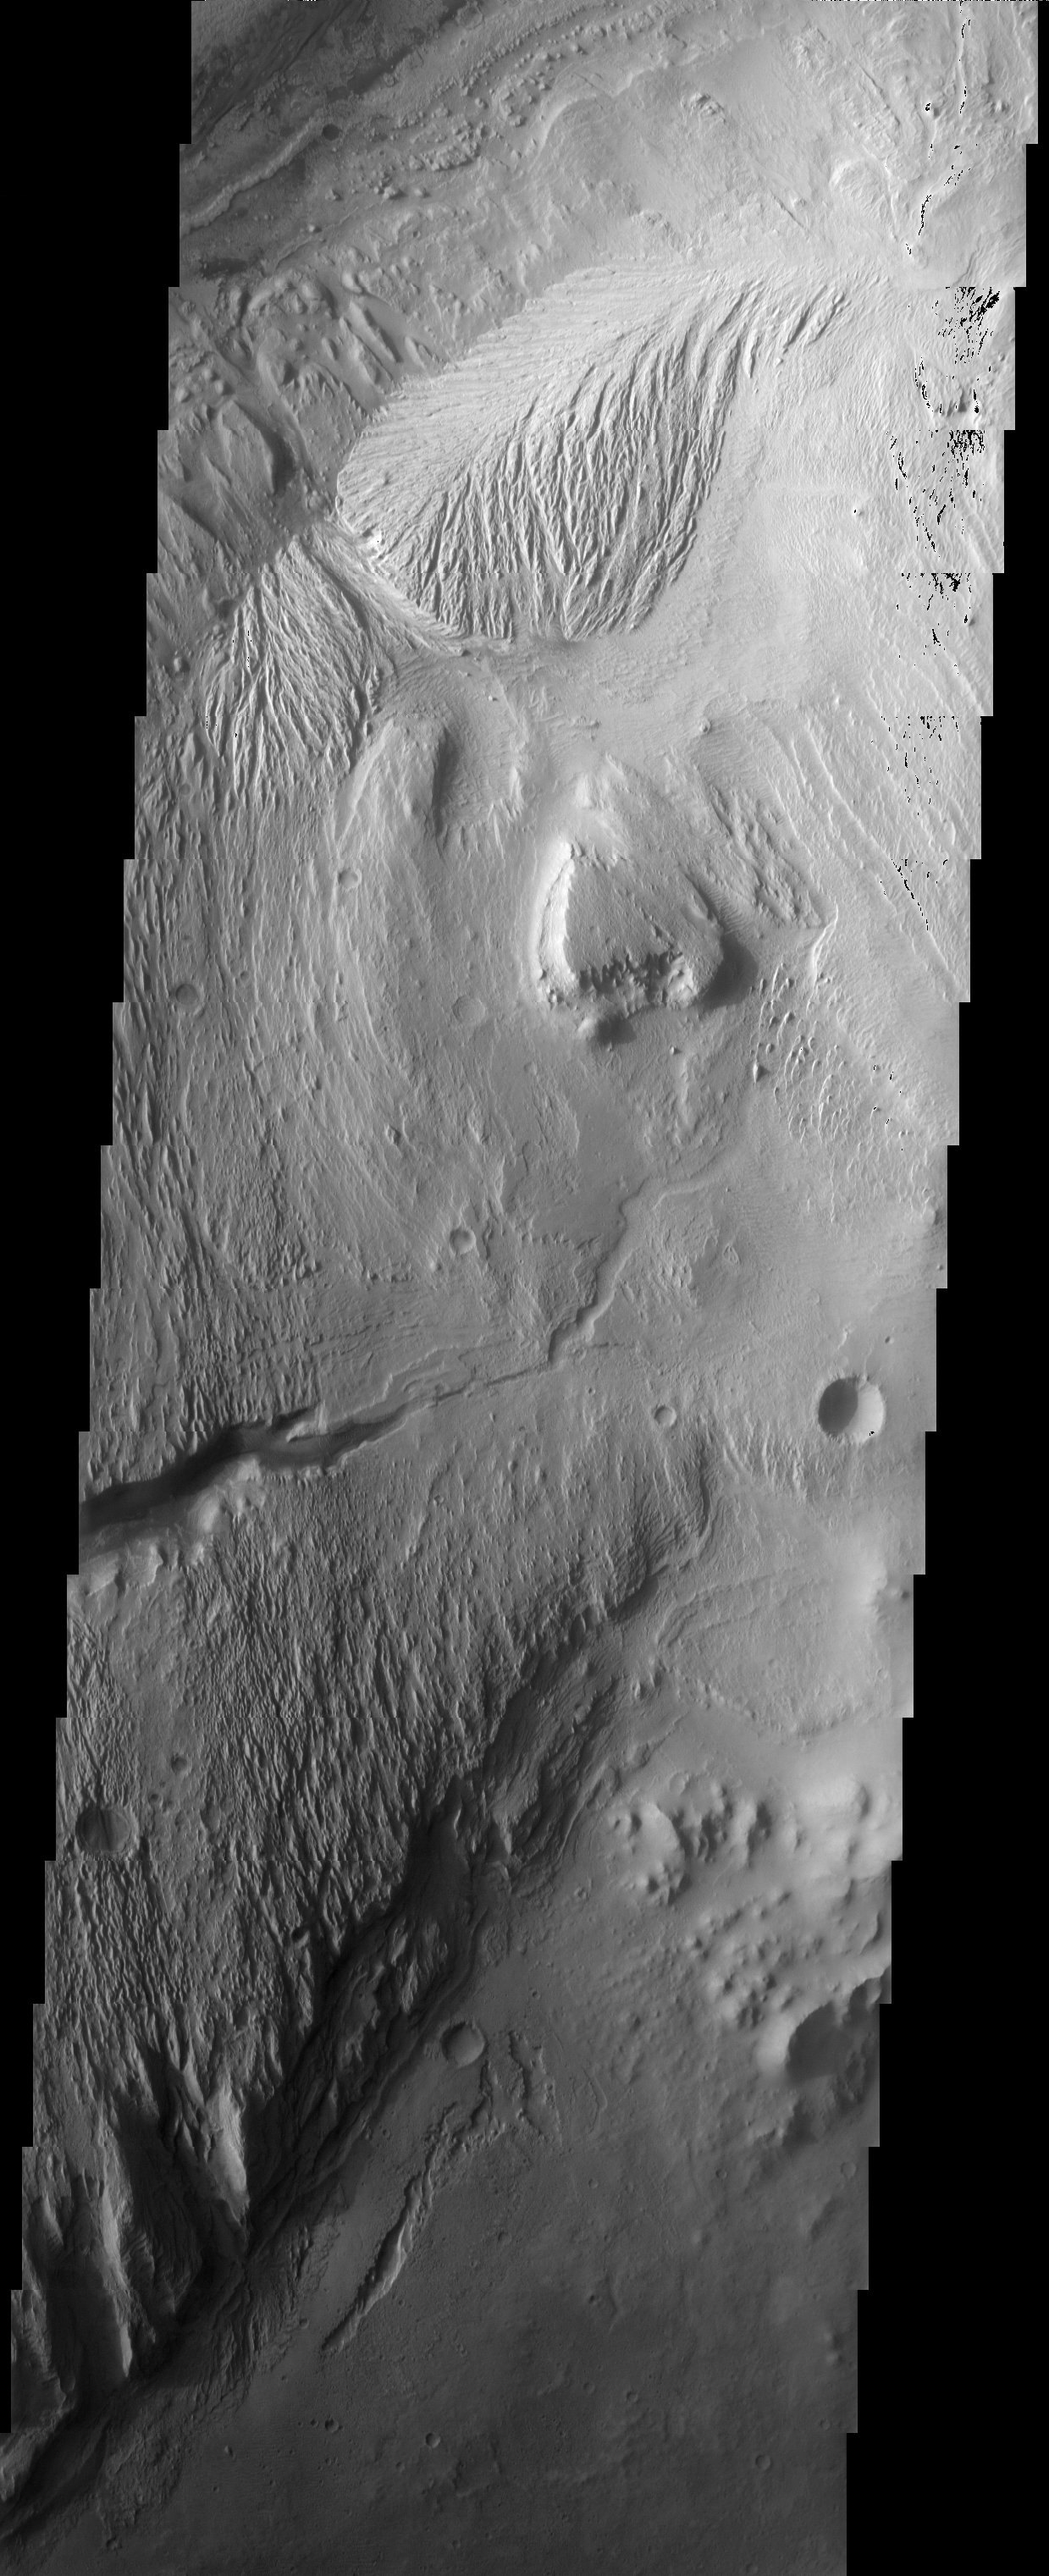

Gale Crater Mound

The eroded, layered deposit in Gale Crater is a mound of material rising 3 km above the crater floor. It has been sculpted by wind and possibly water to produce the dramatic landforms seen today. The origin of the sedimentary material that composes the mound remains a contested issue: was it produced from sedimentation in an ancient crater lake or by airfall onto dry land?

Note: this THEMIS visual image has not been radiometrically nor geometrically calibrated for this preliminary release. An empirical correction has been performed to remove instrumental effects. A linear shift has been applied in the cross-track and down-track direction to approximate spacecraft and planetary motion. Fully calibrated and geometrically projected images will be released through the Planetary Data System in accordance with Project policies at a later time.

NASA’s Jet Propulsion Laboratory manages the 2001 Mars Odyssey mission for NASA’s Office of Space Science, Washington, D.C. The Thermal Emission Imaging System (THEMIS) was developed by Arizona State University, Tempe, in collaboration with Raytheon Santa Barbara Remote Sensing. The THEMIS investigation is led by Dr. Philip Christensen at Arizona State University. Lockheed Martin Astronautics, Denver, is the prime contractor for the Odyssey project, and developed and built the orbiter. Mission operations are conducted jointly from Lockheed Martin and from JPL, a division of the California Institute of Technology in Pasadena.

Image information: VIS instrument. Latitude -5.1, Longitude 137.5 East (222.5 West). 19 meter/pixel resolution.

Credit: NASA/JPL/Arizona State University